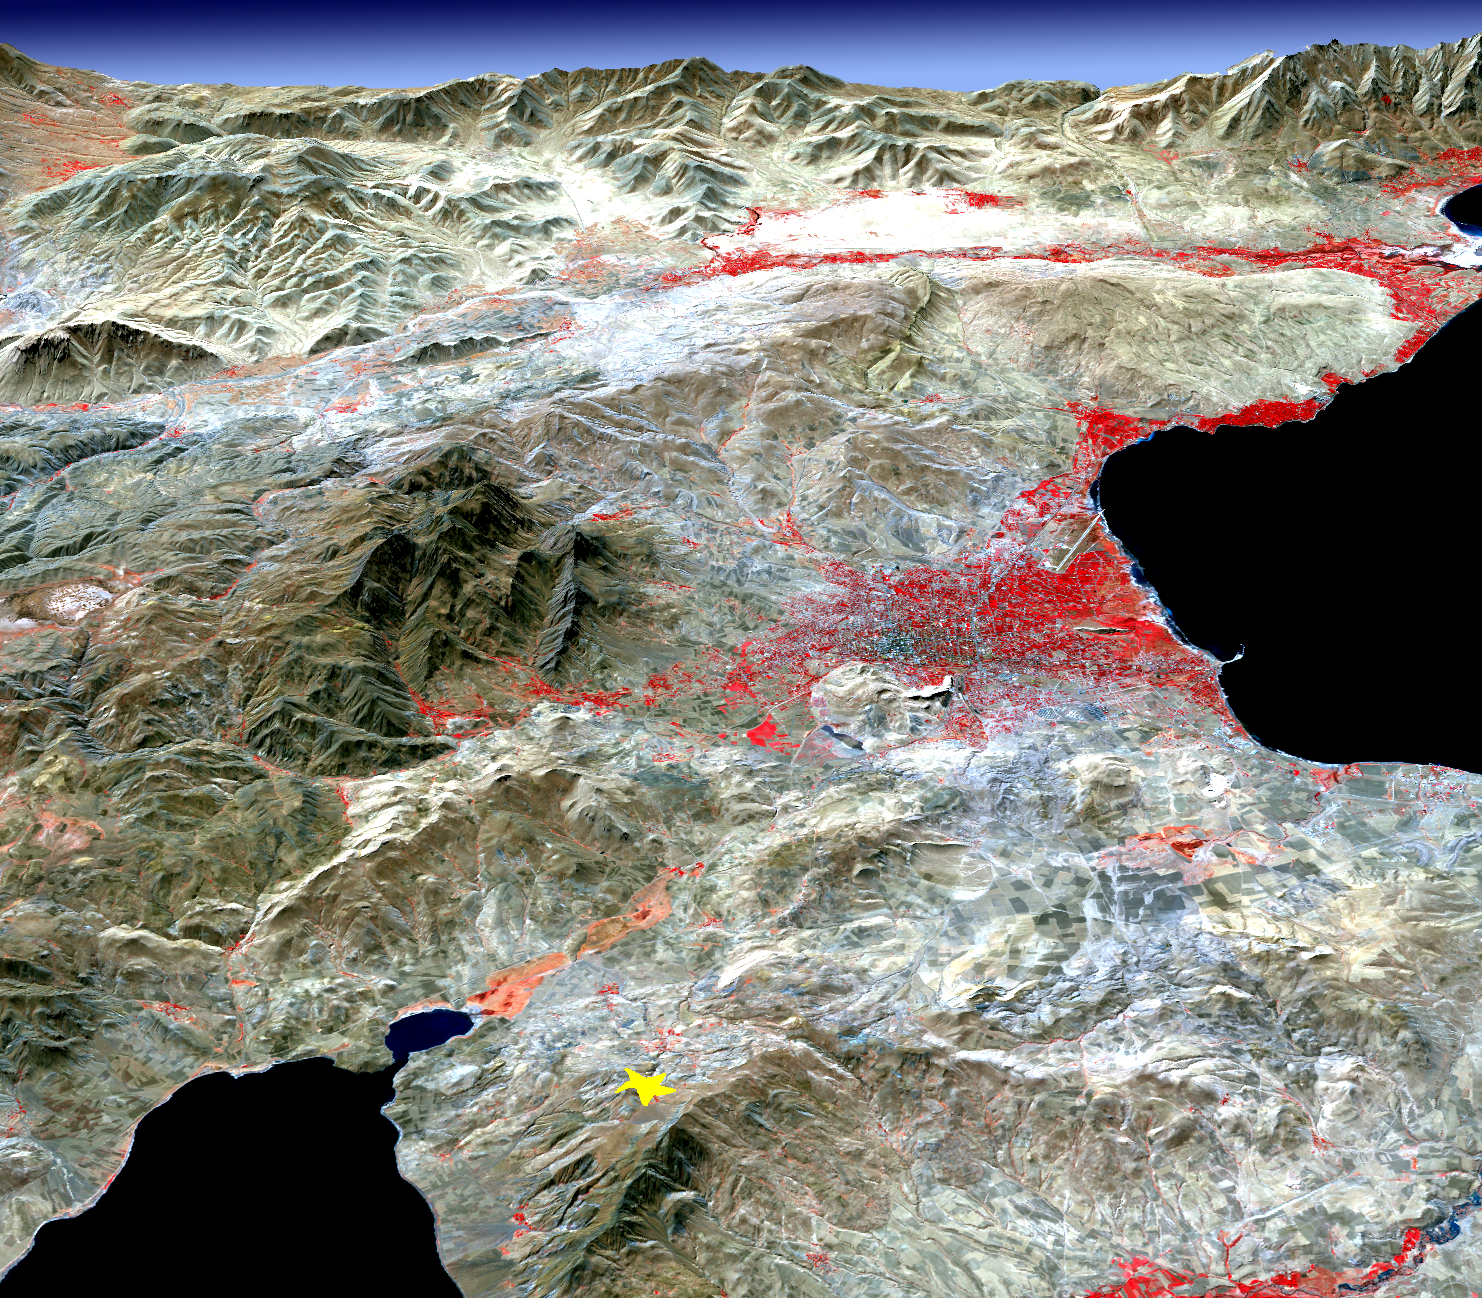

NASA Images Topography of Quake-Stricken Eastern Turkey

On Sunday, Oct. 23, 2011, a magnitude 7.2 earthquake struck eastern Turkey, near the city of Van. Turkey is a tectonically active country, experiencing frequent devastating earthquakes. This one was the result of the collision between the Arabian and Eurasian tectonic plates, causing Earth to be squeezed. This perspective view was created from an image acquired Oct. 10, 2001, from the Advanced Spaceborne Thermal Emission and Reflection Radiometer (ASTER) instrument on NASA’s Terra spacecraft, draped over topographic data. The earthquake epicenter is indicated by the yellow star. Vegetation, dominantly agricultural, is displayed in red. The water body in the lower left is Lake Ercek; the larger water body on the right side is Lake Van. Hardest hit was the city of Van, located on the eastern shore of Lake Van, in the center of the image. The topographic relief has been exaggerated by a factor of two. The image is located at 38.6 degrees north latitude, 43.5 degrees east longitude.

With its 14 spectral bands from the visible to the thermal infrared wavelength region and its high spatial resolution of 15 to 90 meters (about 50 to 300 feet), ASTER images Earth to map and monitor the changing surface of our planet. ASTER is one of five Earth-observing instruments launched Dec. 18, 1999, on Terra. The instrument was built by Japan’s Ministry of Economy, Trade and Industry. A joint U.S./Japan science team is responsible for validation and calibration of the instrument and data products.

The broad spectral coverage and high spectral resolution of ASTER provides scientists in numerous disciplines with critical information for surface mapping and monitoring of dynamic conditions and temporal change. Example applications are: monitoring glacial advances and retreats; monitoring potentially active volcanoes; identifying crop stress; determining cloud morphology and physical properties; wetlands evaluation; thermal pollution monitoring; coral reef degradation; surface temperature mapping of soils and geology; and measuring surface heat balance.

The U.S. science team is located at NASA’s Jet Propulsion Laboratory, Pasadena, Calif. The Terra mission is part of NASA’s Science Mission Directorate, Washington, D.C.

Credit: NASA/GSFC/METI/ERSDAC/JAROS, and U.S./Japan ASTER Science Team